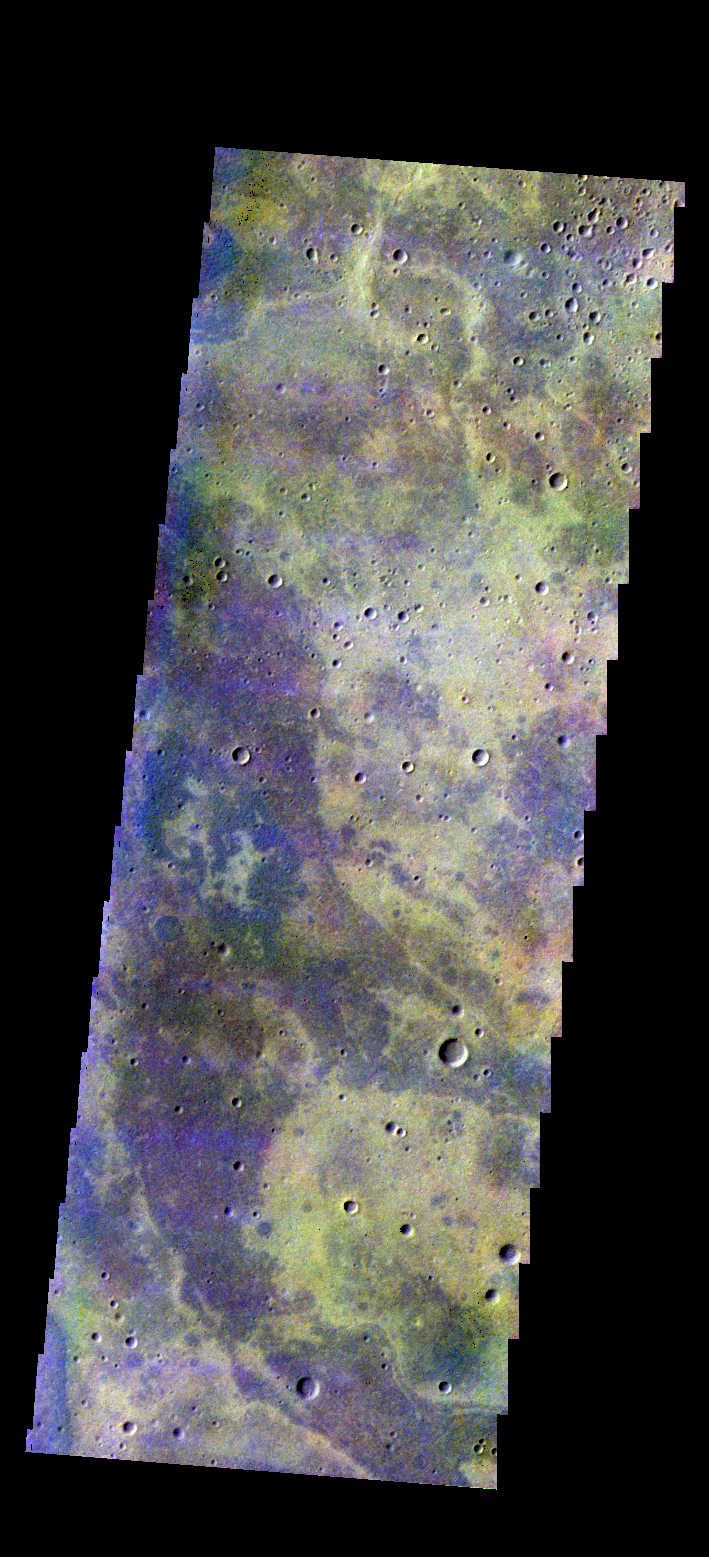

Noachis Terra – False Color

The THEMIS camera contains 5 filters. The data from different filters can be combined in multiple ways to create a false color image. These false color images may reveal subtle variations of the surface not easily identified in a single band image. Today’s false color image shows part of the plains of Noachis Terra.

Credit: NASA/JPL-Caltech/ASU